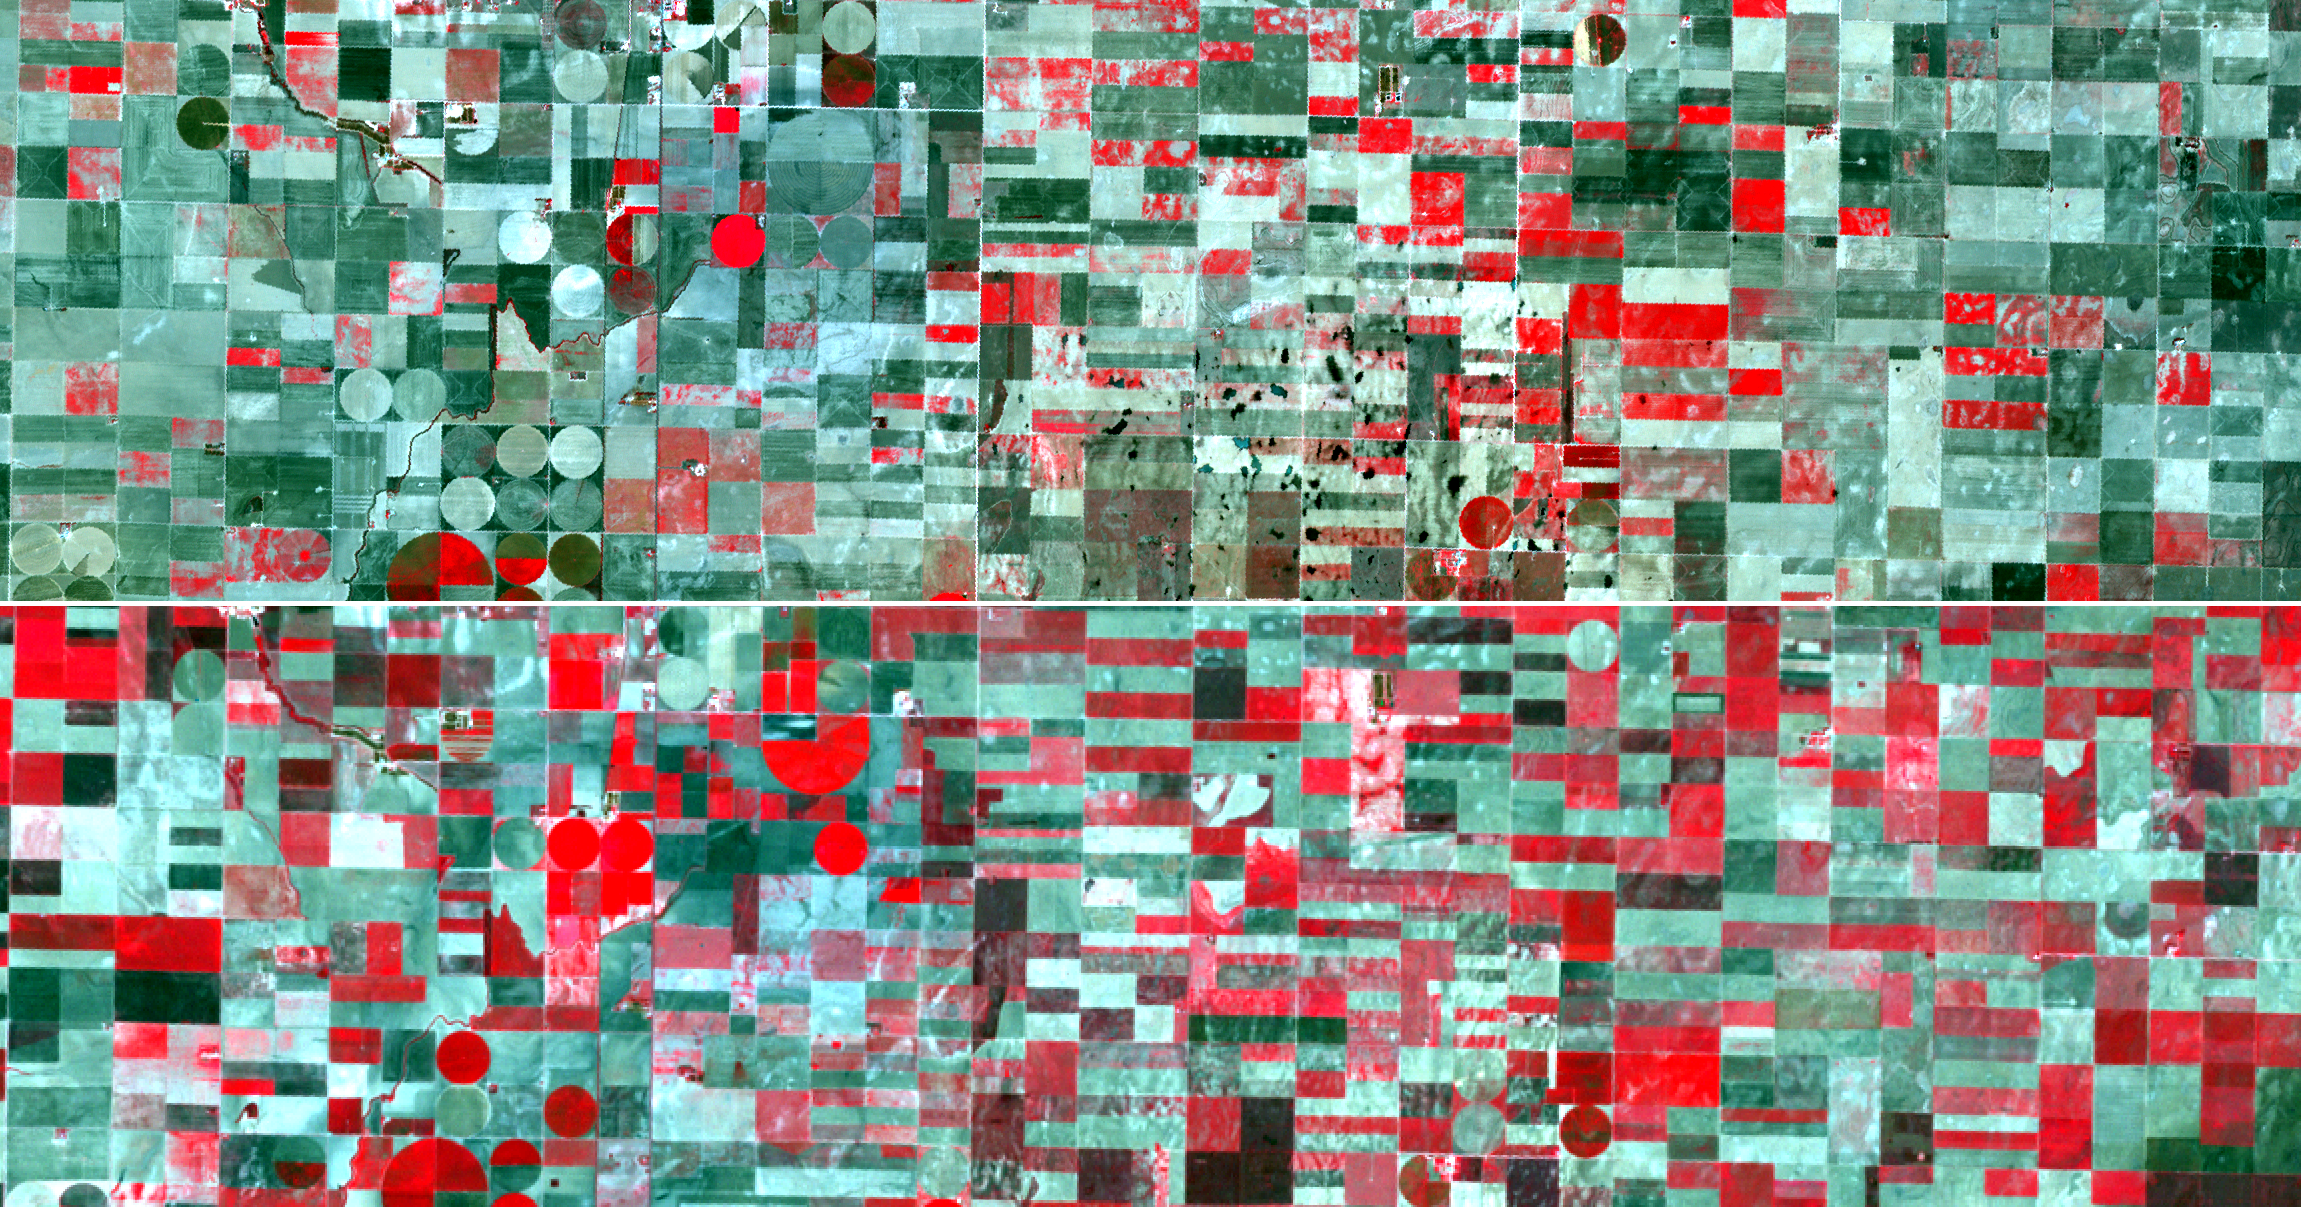

NASA Spacecraft Captures Effects of U.S. Drought

As the U.S. Midwest continues to suffer from near-historic drought conditions, farmers in southwestern Kansas are among the hardest hit. According to the U.S. Department of Agriculture, the area is under “exceptional drought” conditions. This has led to significant reductions of the corn, soybean and pea crops. The two satellite images shown here, obtained about 10 years apart, clearly illustrate the effects of the drought. The top half of this image was acquired on Sept. 6, 2012 by the Advanced Spaceborne Thermal Emission and Reflection Radiometer (ASTER) instrument on NASA’s Terra spacecraft; the bottom half of the image was acquired by the Landsat Thematic Mapper on Sept. 15, 2002. Vegetation appears in red, and bare fields are gray or greenish in color. Both images cover an area of 9.3 by 27.9 miles (15 by 44.5 kilometers) and are located near 38.2 degrees north latitude, 100.8 degrees west longitude.

With its 14 spectral bands from the visible to the thermal infrared wavelength region and its high spatial resolution of 15 to 90 meters (about 50 to 300 feet), ASTER images Earth to map and monitor the changing surface of our planet. ASTER is one of five Earth-observing instruments launched Dec. 18, 1999, on Terra. The instrument was built by Japan’s Ministry of Economy, Trade and Industry. A joint U.S./Japan science team is responsible for validation and calibration of the instrument and data products.

The broad spectral coverage and high spectral resolution of ASTER provides scientists in numerous disciplines with critical information for surface mapping and monitoring of dynamic conditions and temporal change. Example applications are: monitoring glacial advances and retreats; monitoring potentially active volcanoes; identifying crop stress; determining cloud morphology and physical properties; wetlands evaluation; thermal pollution monitoring; coral reef degradation; surface temperature mapping of soils and geology; and measuring surface heat balance.

The U.S. science team is located at NASA’s Jet Propulsion Laboratory, Pasadena, Calif. The Terra mission is part of NASA’s Science Mission Directorate, Washington, D.C.

Credit: NASA/GSFC/METI/ERSDAC/JAROS, and U.S./Japan ASTER Science Team